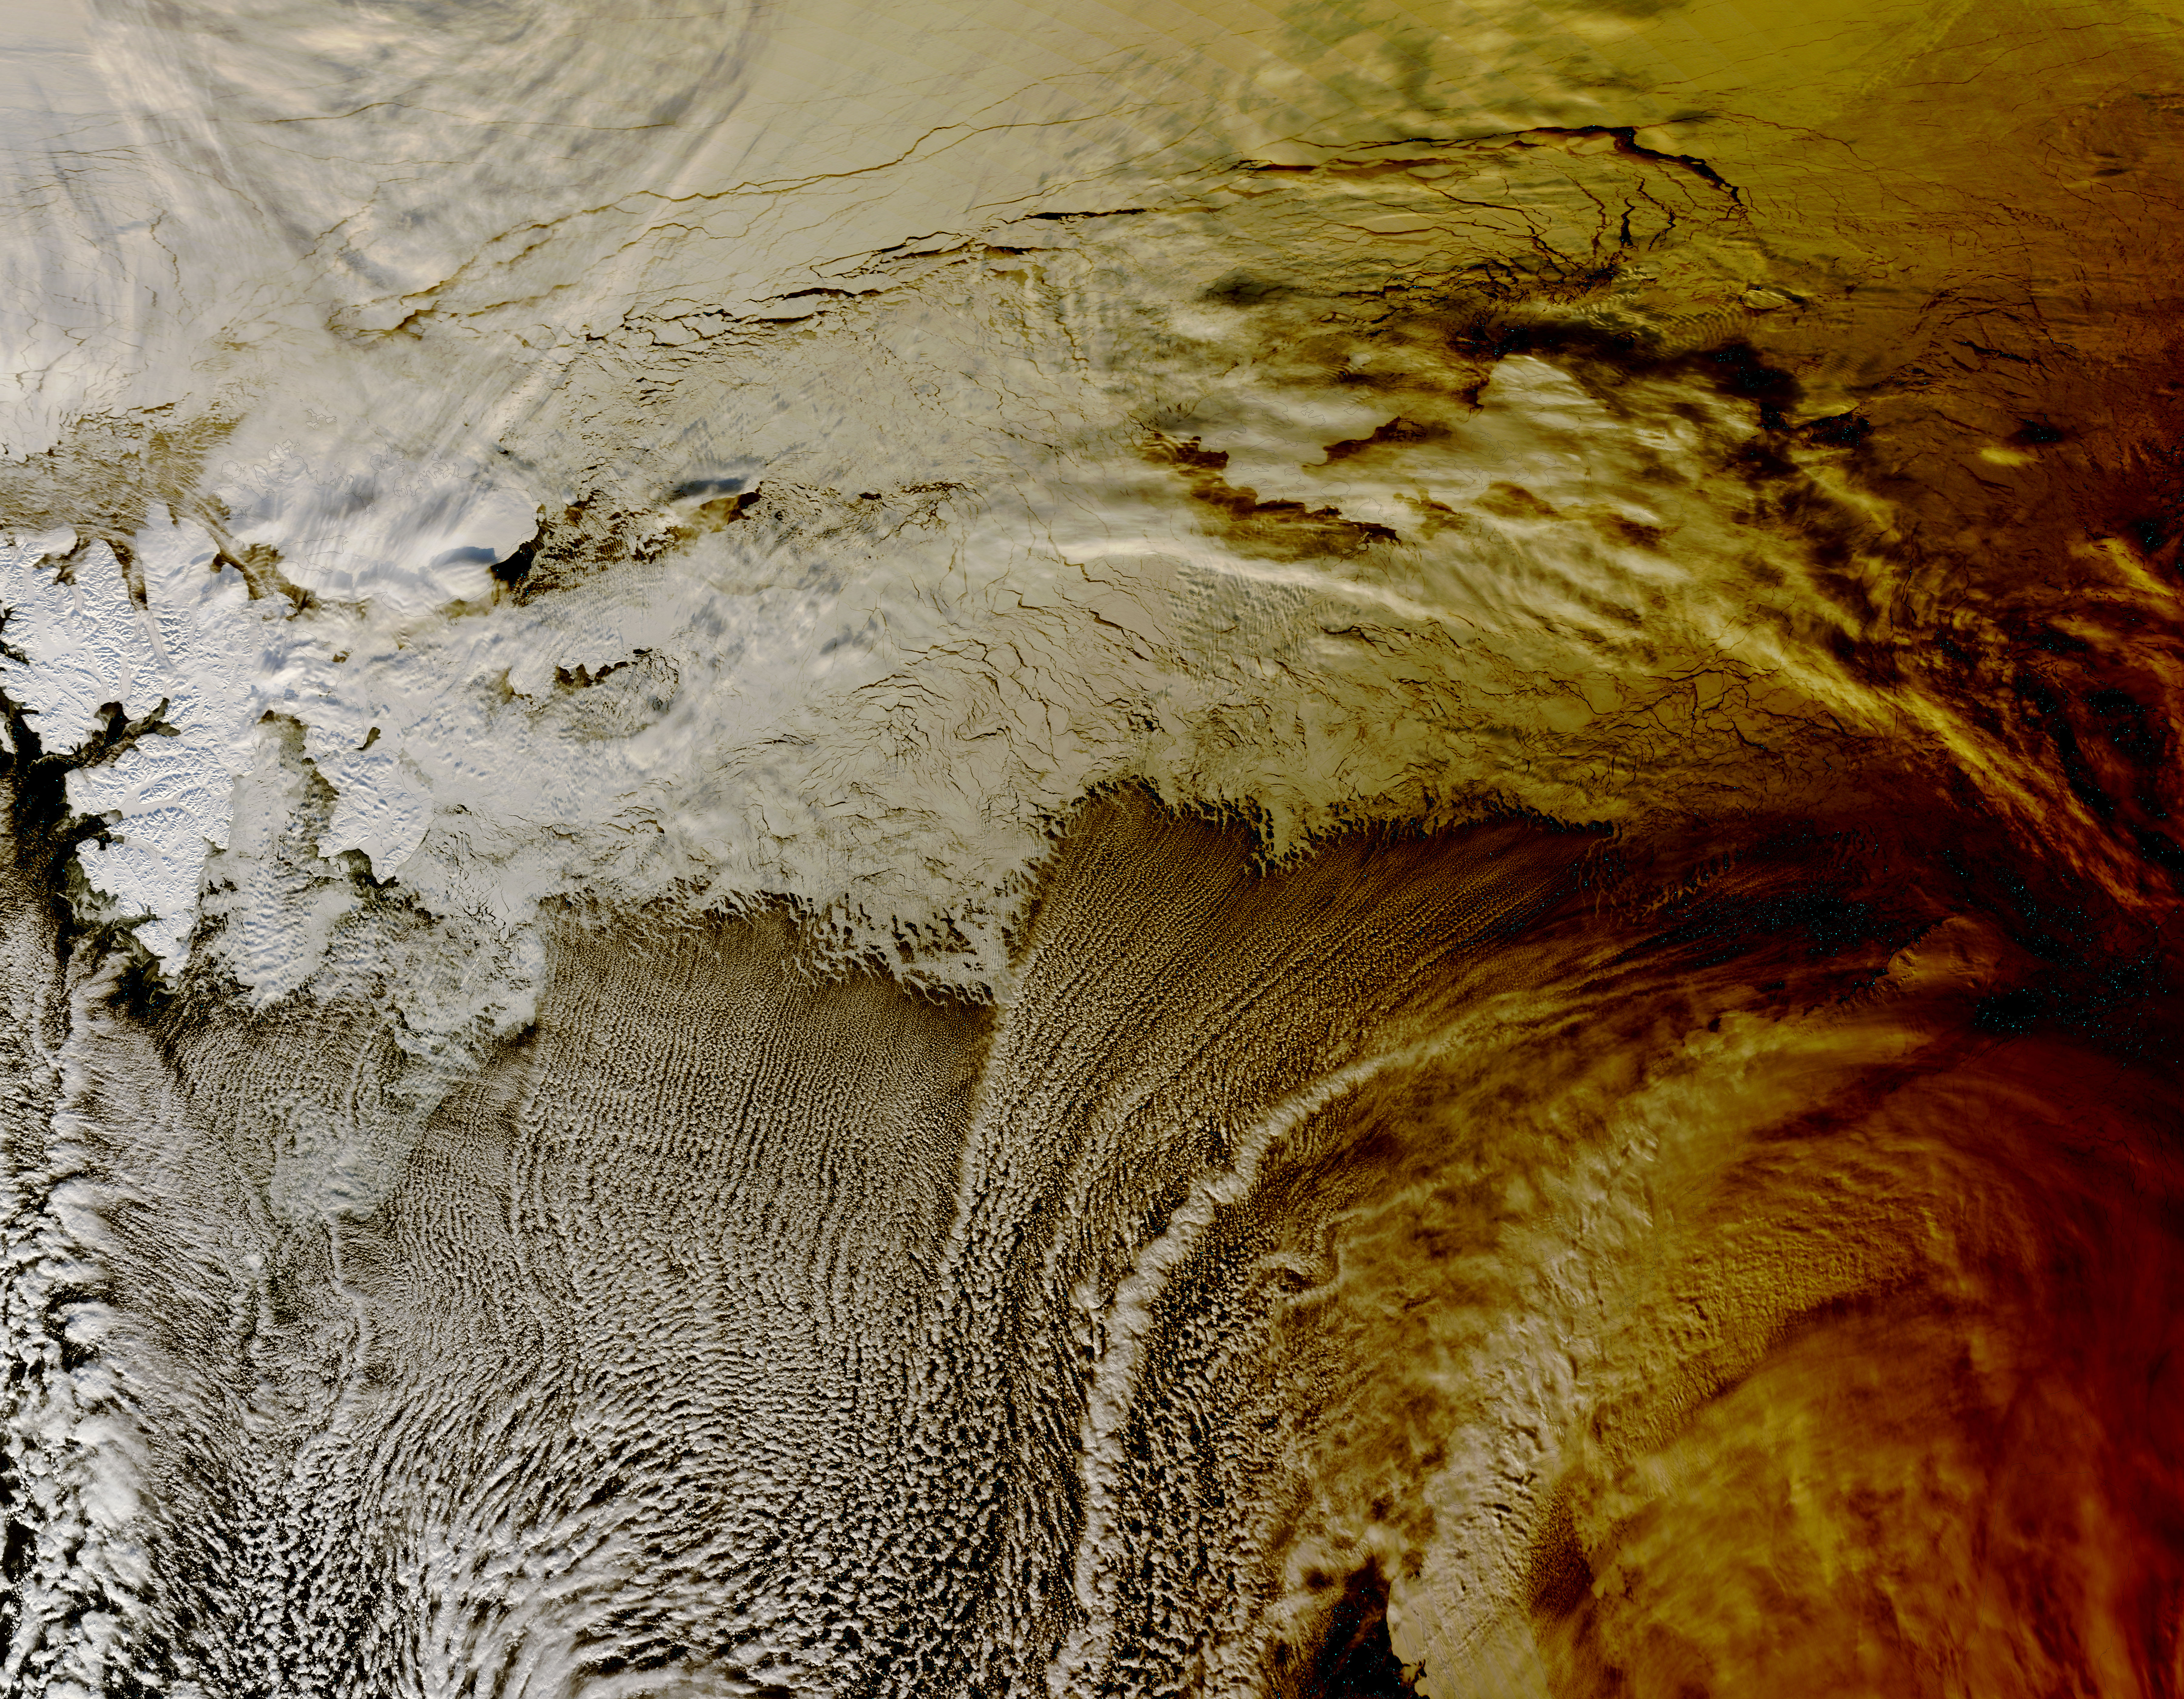

NASA's Terra Satellite Sees Shadows of Solar Eclipse

During the morning of March 20, 2015, a total solar eclipse was visible from parts of Europe, and a partial solar eclipse from northern Africa and northern Asia. NASA's Terra satellite passed over the Arctic Ocean on March 20 at 10:45 UTC (6:45 a.m. EDT) and captured the eclipse's shadow over the clouds in the Arctic Ocean.

Credit: NASA Goddard MODIS Rapid Response Team